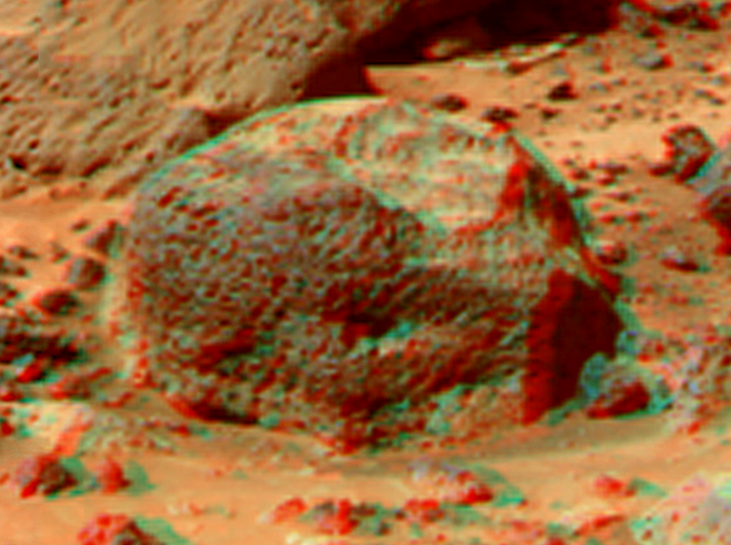

Stimpy in Super Resolution from Super Panorama

This view of “Stimpy,” in the “Rock Garden,” was produced by combining the “Super Panorama” frames from the IMP camera. Super resolution was applied to help to address questions about the texture of this rock and what it might tell us about its mode of origin.

The composite color frames that make up this anaglyph were produced for both the right and left eye of the IMP. These composites consist of 7 frames in the right eye and 8 frames in the left eye, taken with different color filters that were enlarged by 500% and then co-added using Adobe Photoshop to produce, in effect, a super-resolution panchromatic frame that is sharper than an individual frame would be. These panchromatic frames were then colorized with the red, green, and blue filtered images from the same sequence. The color balance was adjusted to approximate the true color of Mars.

The anaglyph view was produced by combining the left with the right eye color composite frames by assigning the left eye composite view to the red color plane and the right eye composite view to the green and blue color planes (cyan), to produce a stereo anaglyph mosaic. This mosaic can be viewed in 3-D on your computer monitor or in color print form by wearing red-blue 3-D glasses.

Mars Pathfinder is the second in NASA’s Discovery program of low-cost spacecraft with highly focused science goals. The Jet Propulsion Laboratory, Pasadena, CA, developed and manages the Mars Pathfinder mission for NASA’s Office of Space Science, Washington, D.C. JPL is a division of the California Institute of Technology (Caltech).

The left eye and right eye panoramas from which this anaglyph was created is available at
PIA02405 andPIA02406.

Photojournal note: Sojourner spent 83 days of a planned seven-day mission exploring the Martian terrain, acquiring images, and taking chemical, atmospheric and other measurements. The final data transmission received from Pathfinder was at 10:23 UTC on September 27, 1997. Although mission managers tried to restore full communications during the following five months, the successful mission was terminated on March 10, 1998.

Credit: NASA/JPL